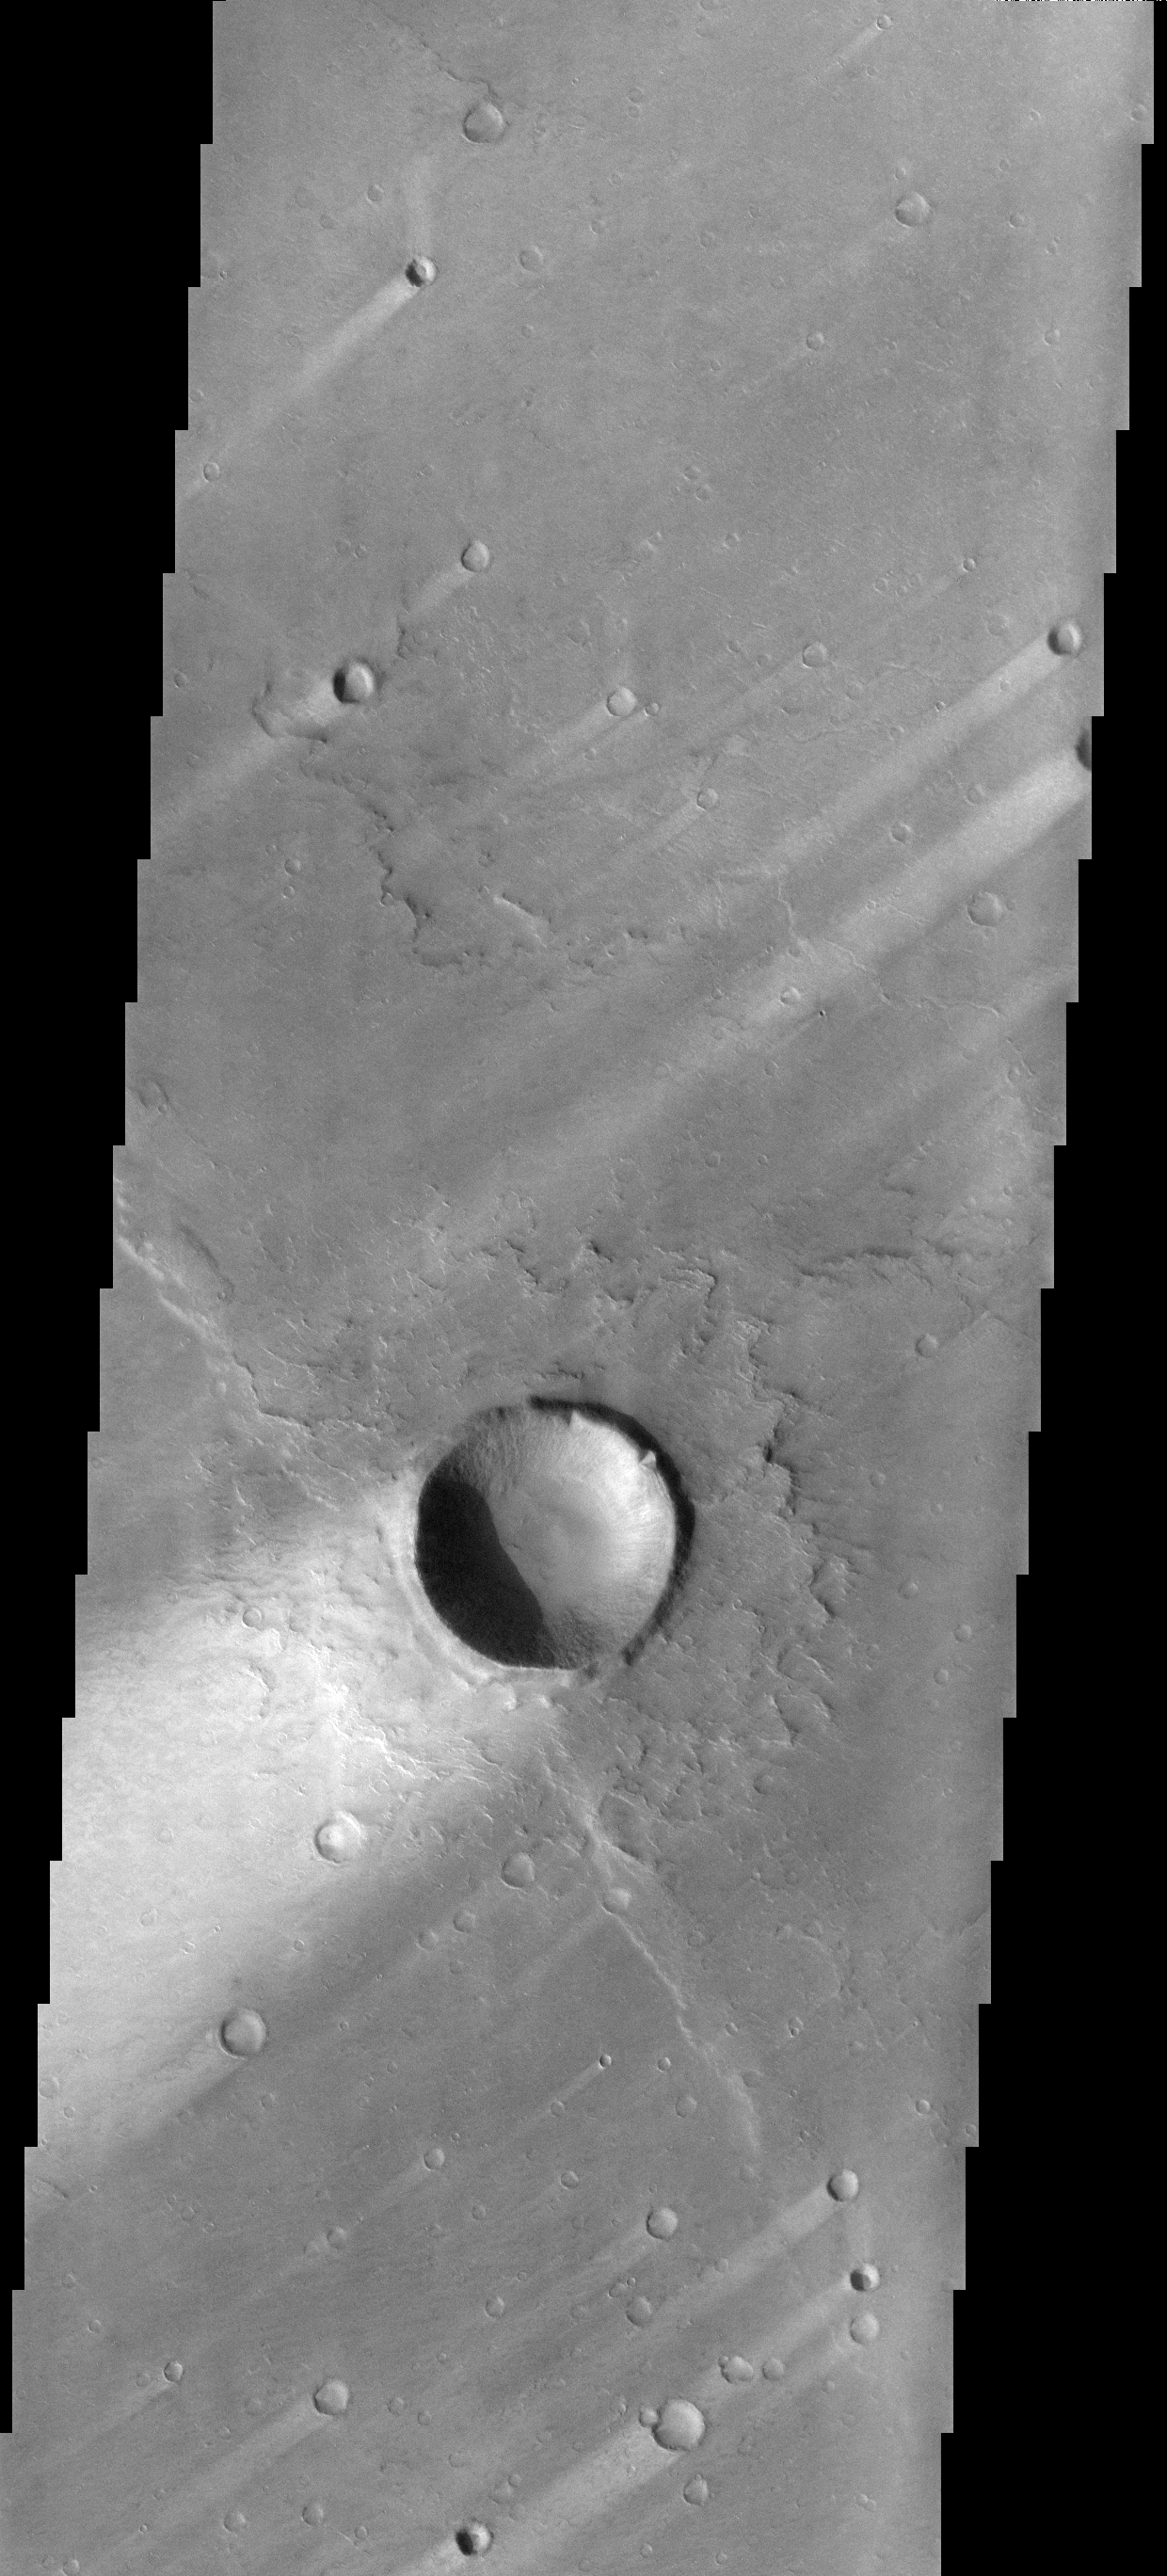

Syrtis Major Windstreaks

These windstreaks are located on the downwind side of impact craters located in Syrtis Major.

Image information: VIS instrument. Latitude 0.1N, Longitude 70.1E. 17 meter/pixel resolution.

Note: this THEMIS visual image has not been radiometrically nor geometrically calibrated for this preliminary release. An empirical correction has been performed to remove instrumental effects. A linear shift has been applied in the cross-track and down-track direction to approximate spacecraft and planetary motion. Fully calibrated and geometrically projected images will be released through the Planetary Data System in accordance with Project policies at a later time.

NASA’s Jet Propulsion Laboratory manages the 2001 Mars Odyssey mission for NASA’s Office of Space Science, Washington, D.C. The Thermal Emission Imaging System (THEMIS) was developed by Arizona State University, Tempe, in collaboration with Raytheon Santa Barbara Remote Sensing. The THEMIS investigation is led by Dr. Philip Christensen at Arizona State University. Lockheed Martin Astronautics, Denver, is the prime contractor for the Odyssey project, and developed and built the orbiter. Mission operations are conducted jointly from Lockheed Martin and from JPL, a division of the California Institute of Technology in Pasadena.

Credit: NASA/JPL/ASU